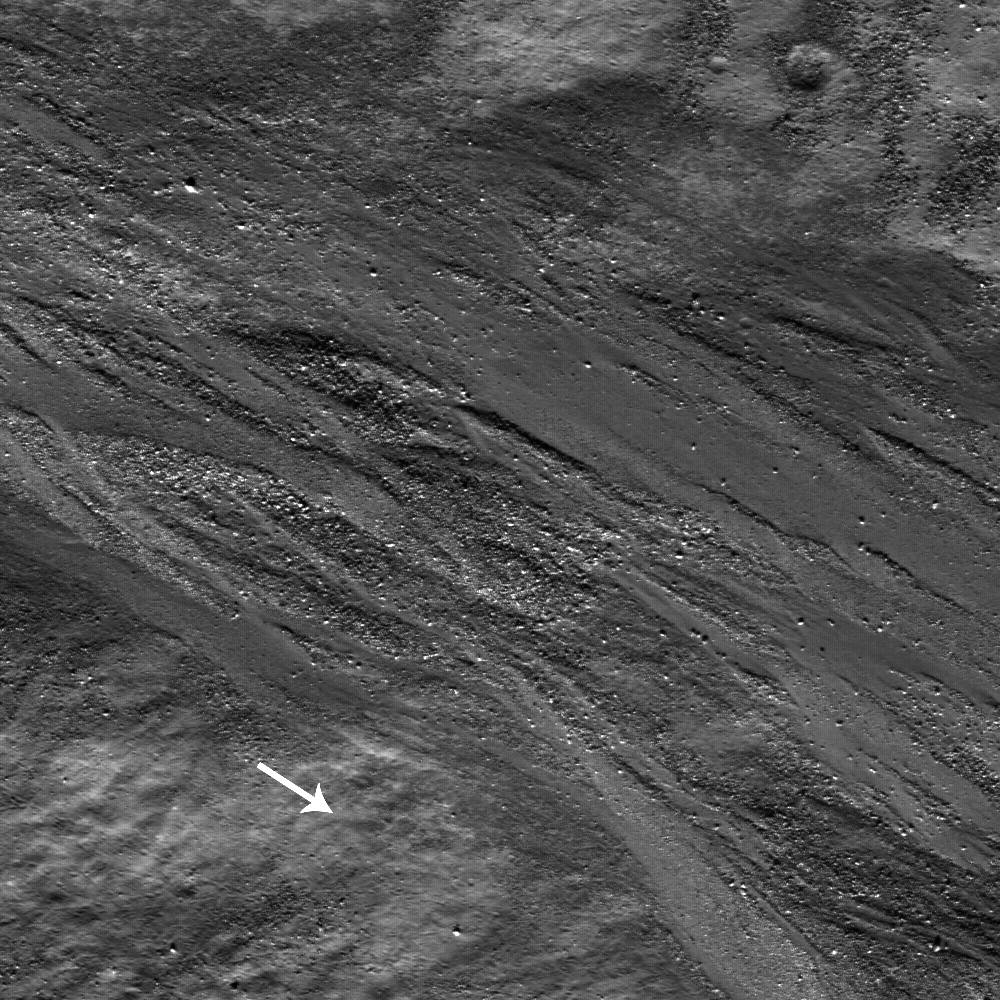

Epigenes A

A plethora of boulders surrounds braided flows of impact melt along the inside wall of crater Epigenes A. As the melt moves toward the crater floor (direction indicated by white arrow), the flow buries and moves boulders. Epigenes A is a 18 km diameter crater located at 66.9°N and 0.3°W on the rim of crater W. Bond. The NAC image is 540 meters wide.

Within the Crater Epigenes A there is a remarkable variety of impact melt features. Impact melt is common and occurs when energy released by an impact causes rocks and regolith in the target to melt. Impact melts form small particles, known as impact melt spherules, or large, smooth pools and sheets of melt that coalesce in low areas within the crater. While the material is molten it behaves like lava, flowing down-slope. Emplacement of the melt is thought to occur during the excavation and modification stages of crater formation. An outward surge of impact melt (possibly caused by the collapse of the central uplift) falls on the rim, wall, and ejecta blanket of the impact crater and then gravity pulls the melt downward during the modification stage of the impact crater’s formation.

NASA’s Goddard Space Flight Center built and manages the mission for the Exploration Systems Mission Directorate at NASA Headquarters in Washington. The Lunar Reconnaissance Orbiter Camera was designed to acquire data for landing site certification and to conduct polar illumination studies and global mapping. Operated by Arizona State University, the LROC facility is part of the School of Earth and Space Exploration (SESE). LROC consists of a pair of narrow-angle cameras (NAC) and a single wide-angle camera (WAC). The mission is expected to return over 70 terabytes of image data.

Credit: NASA/GSFC/Arizona State University